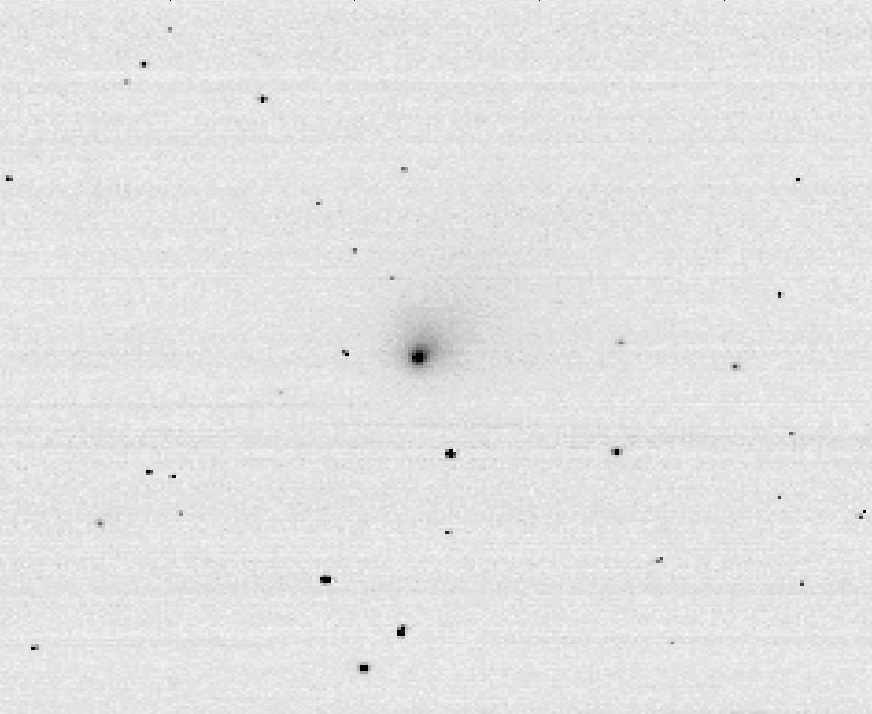

Tempel 1 First Op-Nav

Tempel 1 First Optical Navigation

On Monday, April 25, the Deep Impact spacecraft obtained its first optical navigation (Op-Nav) image of comet Tempel 1. At the time the picture was taken the distance between spacecraft and comet was 64 million kilometers (39.7 million miles) away. The exposure — known as a “negative image” — is used by the spacecraft team to assist in navigation and instrument calibration. The spacecraft will start imaging the comet on a regular basis in about 10 days.

Credit: NASA/JPL/UMD